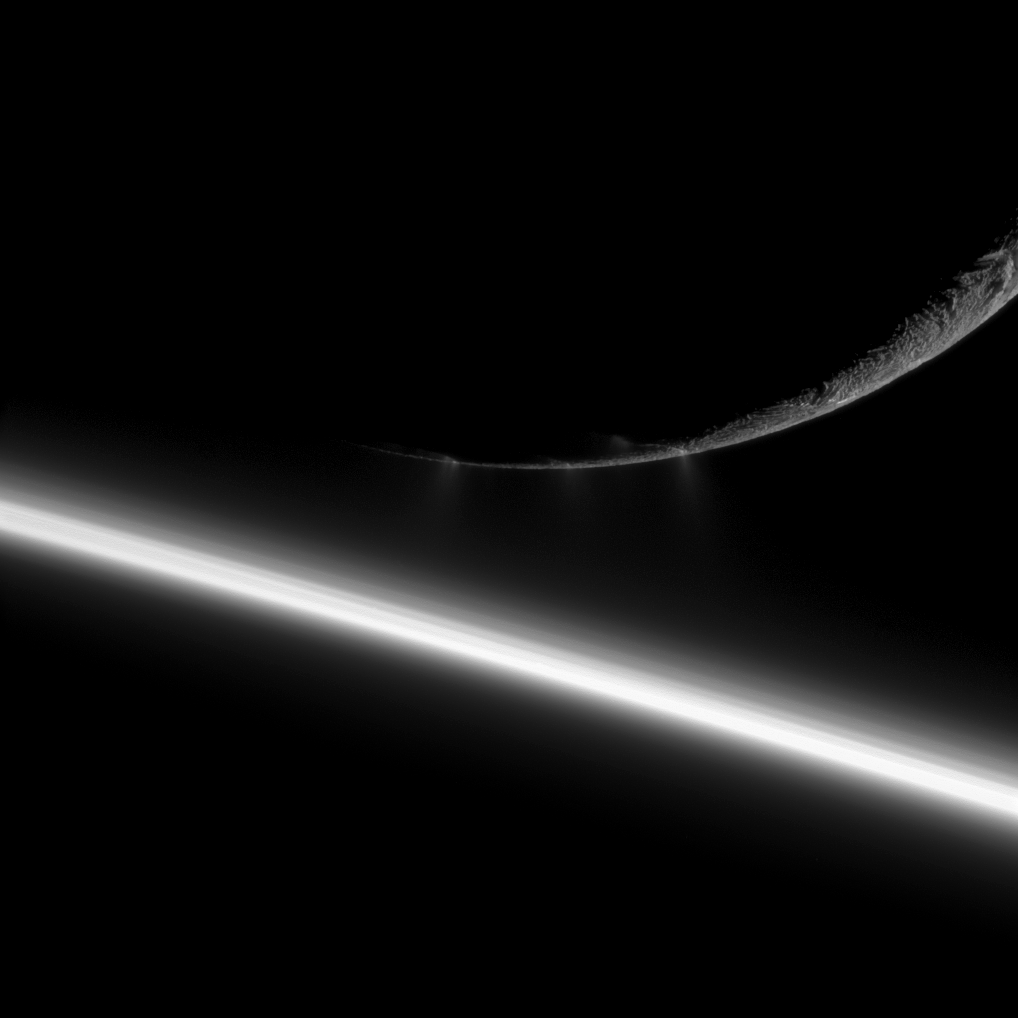

Looming Enceladus

Small water ice particles fly from fissures in the south polar region of Saturn’s moon Enceladus in this image taken during the Aug. 13, 2010, flyby of the moon by NASA’s Cassini spacecraft.

This view looks toward the night side of Saturn, which is in the lower left of the image. Enceladus, in the top right, is closer to the spacecraft than the planet is in this view. Sunlight scatters through the planet’s atmosphere and forms the bright diagonal line running from the left to bottom right of the image. The atmosphere appears layered here. Scientists think the different layers on the limb are real and not an artifact of the camera’s exposure.

The famous jets, imaged by Cassini’s cameras for the first time in 2005, are faintly seen here erupting from the fractures that cross the south polar region of the moon.

Illuminated terrain seen on Enceladus is on the leading hemisphere of the moon, or the side facing forward in the moon’s orbit around Saturn. North on Enceladus (504 kilometers, 313 miles across) is up. The jets appear faint here, but can be seen near the center of the image. See PIA11688 to learn more.

The image was taken in visible light with the Cassini spacecraft narrow-angle camera. The view was obtained at a distance of approximately 59,000 kilometers (37,000 miles) from Enceladus and at a sun-Enceladus-spacecraft, or phase, angle of 155 degrees. Image scale on Enceladus is 353 meters (1,157 feet) per pixel.

The Cassini-Huygens mission is a cooperative project of NASA, the European Space Agency and the Italian Space Agency. The Jet Propulsion Laboratory, a division of the California Institute of Technology in Pasadena, manages the mission for NASA’s Science Mission Directorate in Washington. The Cassini orbiter and its two onboard cameras were designed, developed and assembled at JPL. The imaging team is based at the Space Science Institute, Boulder, Colo.

Credit: NASA/JPL/Space Science Institute